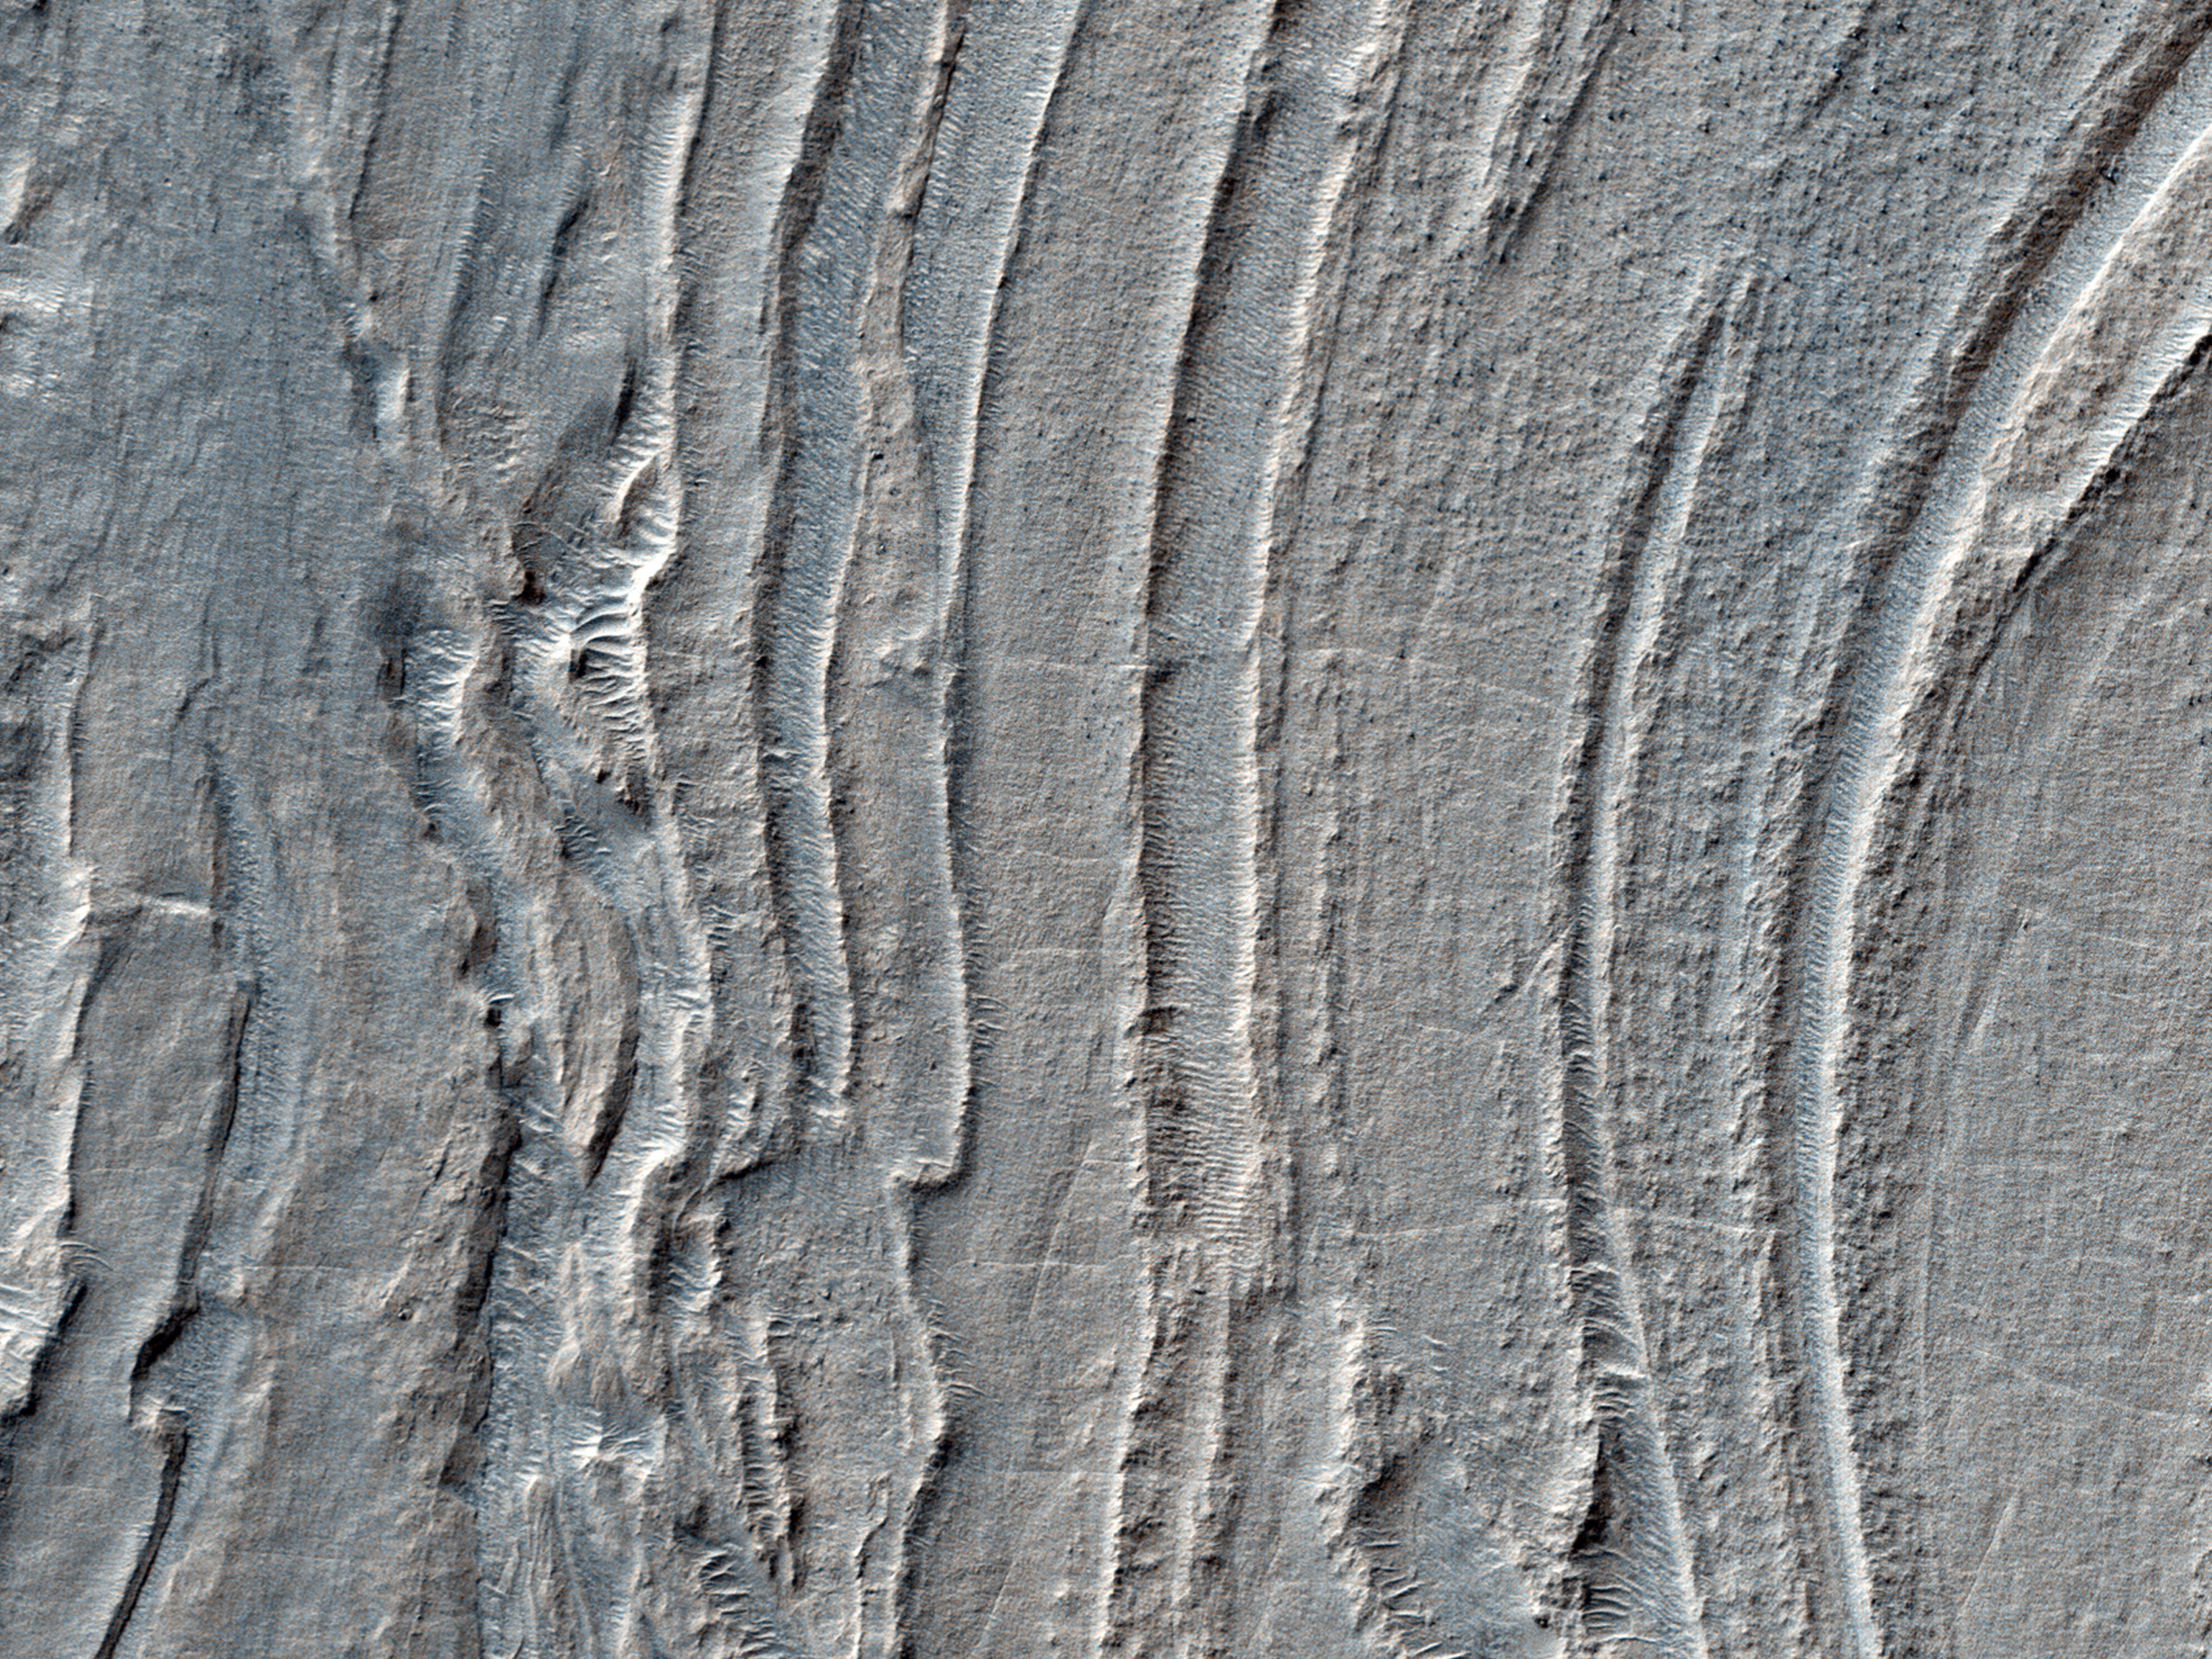

Banded Ridges in Hellas

Low lying areas in the Hellas region — which is the largest impact basin on Mars — often show complex groups of banded ridges, furrows, and pits. These sorts of bands suggest that the surface material has flowed and twisted viscously like taffy. The orientation of the ridges and groups of ridges would then point in the direction of the flow, called stream lines.

Making this landscape even more complex is when we see that the ridges are sometimes disconnected. They stop abruptly, break up into blocky segments that sometimes appear offset. Such mixed up fragments give an initial sense that parts of the flow have been rafted apart from one another. Alternatively, the entire region may be substantially eroded since the time when the taffy-like ridges actually formed. In that case, the flow may have been far more complex and three dimensional, such that the disconnected portions are actually areas where the flow transitioned up and down relative to the current plane of the eroded surface. In this way we only see a slice through a far more complex series of twists and bends, some of which is still buried beneath the ground.

What this taffy-like material is made of is currently unknown. Hard and soft rocks, as well as ice and ice-rich rocky debris, can deform and flow given time under the force of gravity and the pressures found deep beneath the surface. Afterwards, differential erosion of hard and soft rock or icy materials mixed in bands and layers might give rise to the ridges, furrows and pits which we observe today.

HiRISE is one of six instruments on NASA’s Mars Reconnaissance Orbiter. The University of Arizona, Tucson, operates the orbiter’s HiRISE camera, which was built by Ball Aerospace & Technologies Corp., Boulder, Colo. NASA’s Jet Propulsion Laboratory, a division of the California Institute of Technology in Pasadena, manages the Mars Reconnaissance Orbiter Project for the NASA Science Mission Directorate, Washington.

Credit: NASA/JPL-Caltech/Univ. of Arizona